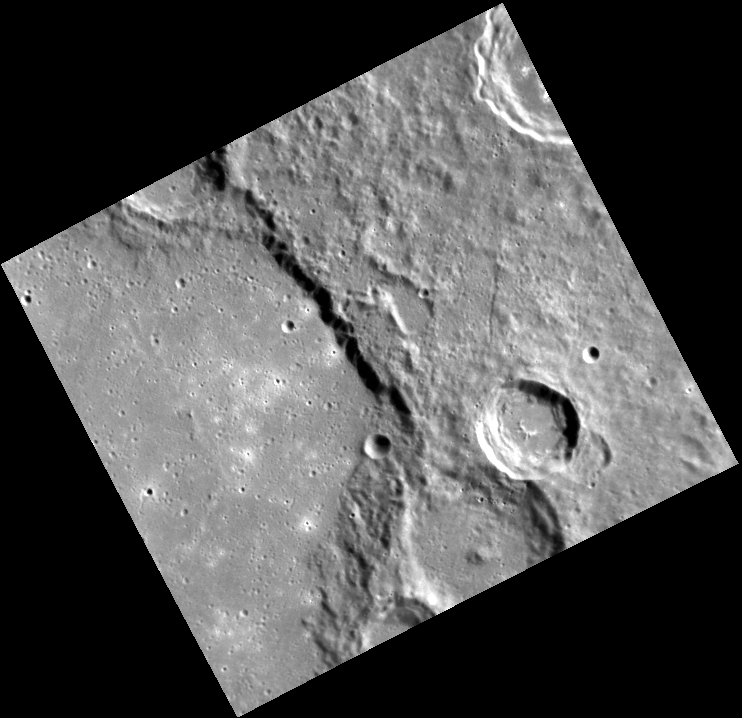

The Smoothness of Schubert

Along the left side of this image, we can see a portion of the interior of the Schubert impact basin. Located in Mercury’s southern hemisphere, Schubert was named for the early 19th century composer Franz Schubert. The basin’s smooth floor resulted when the basin filled with lava, further evidence of past volcanism on Mercury.

>This image was acquired as part of MDIS’s high-resolution albedo base map. The best images for discerning variations in albedo, or brightness, on the surface are acquired when the Sun is overhead, so these images typically are taken with low incidence angles. The albedo base map is a major mapping campaign in MESSENGER’s extended mission and will cover Mercury’s surface at an average resolution of 200 meters/pixel.

Date acquired: August 25, 2012
Image Mission Elapsed Time (MET): 254342915
Image ID: 2453139
Instrument: Narrow Angle Camera (NAC) of the Mercury Dual Imaging System (MDIS)
Center Latitude: -42.35°
Center Longitude: 308.3° E
Resolution: 279 meters/pixel
Scale: This scene is about 177 km (110 mi) across.
Incidence Angle: 62.8°
Emission Angle: 25.0°
Phase Angle: 87.9°

The MESSENGER spacecraft is the first ever to orbit the planet Mercury, and the spacecraft’s seven scientific instruments and radio science investigation are unraveling the history and evolution of the Solar System’s innermost planet. Visit the Why Mercury? section of this website to learn more about the key science questions that the MESSENGER mission is addressing. During the one-year primary mission, MDIS acquired 88,746 images and extensive other data sets. MESSENGER is now in a year-long extended mission, during which plans call for the acquisition of more than 80,000 additional images to support MESSENGER’s science goals.

These images are from MESSENGER, a NASA Discovery mission to conduct the first orbital study of the innermost planet, Mercury. For information regarding the use of images, see the MESSENGER image use policy.

Credit: NASA/Johns Hopkins University Applied Physics Laboratory/Carnegie Institution of Washington